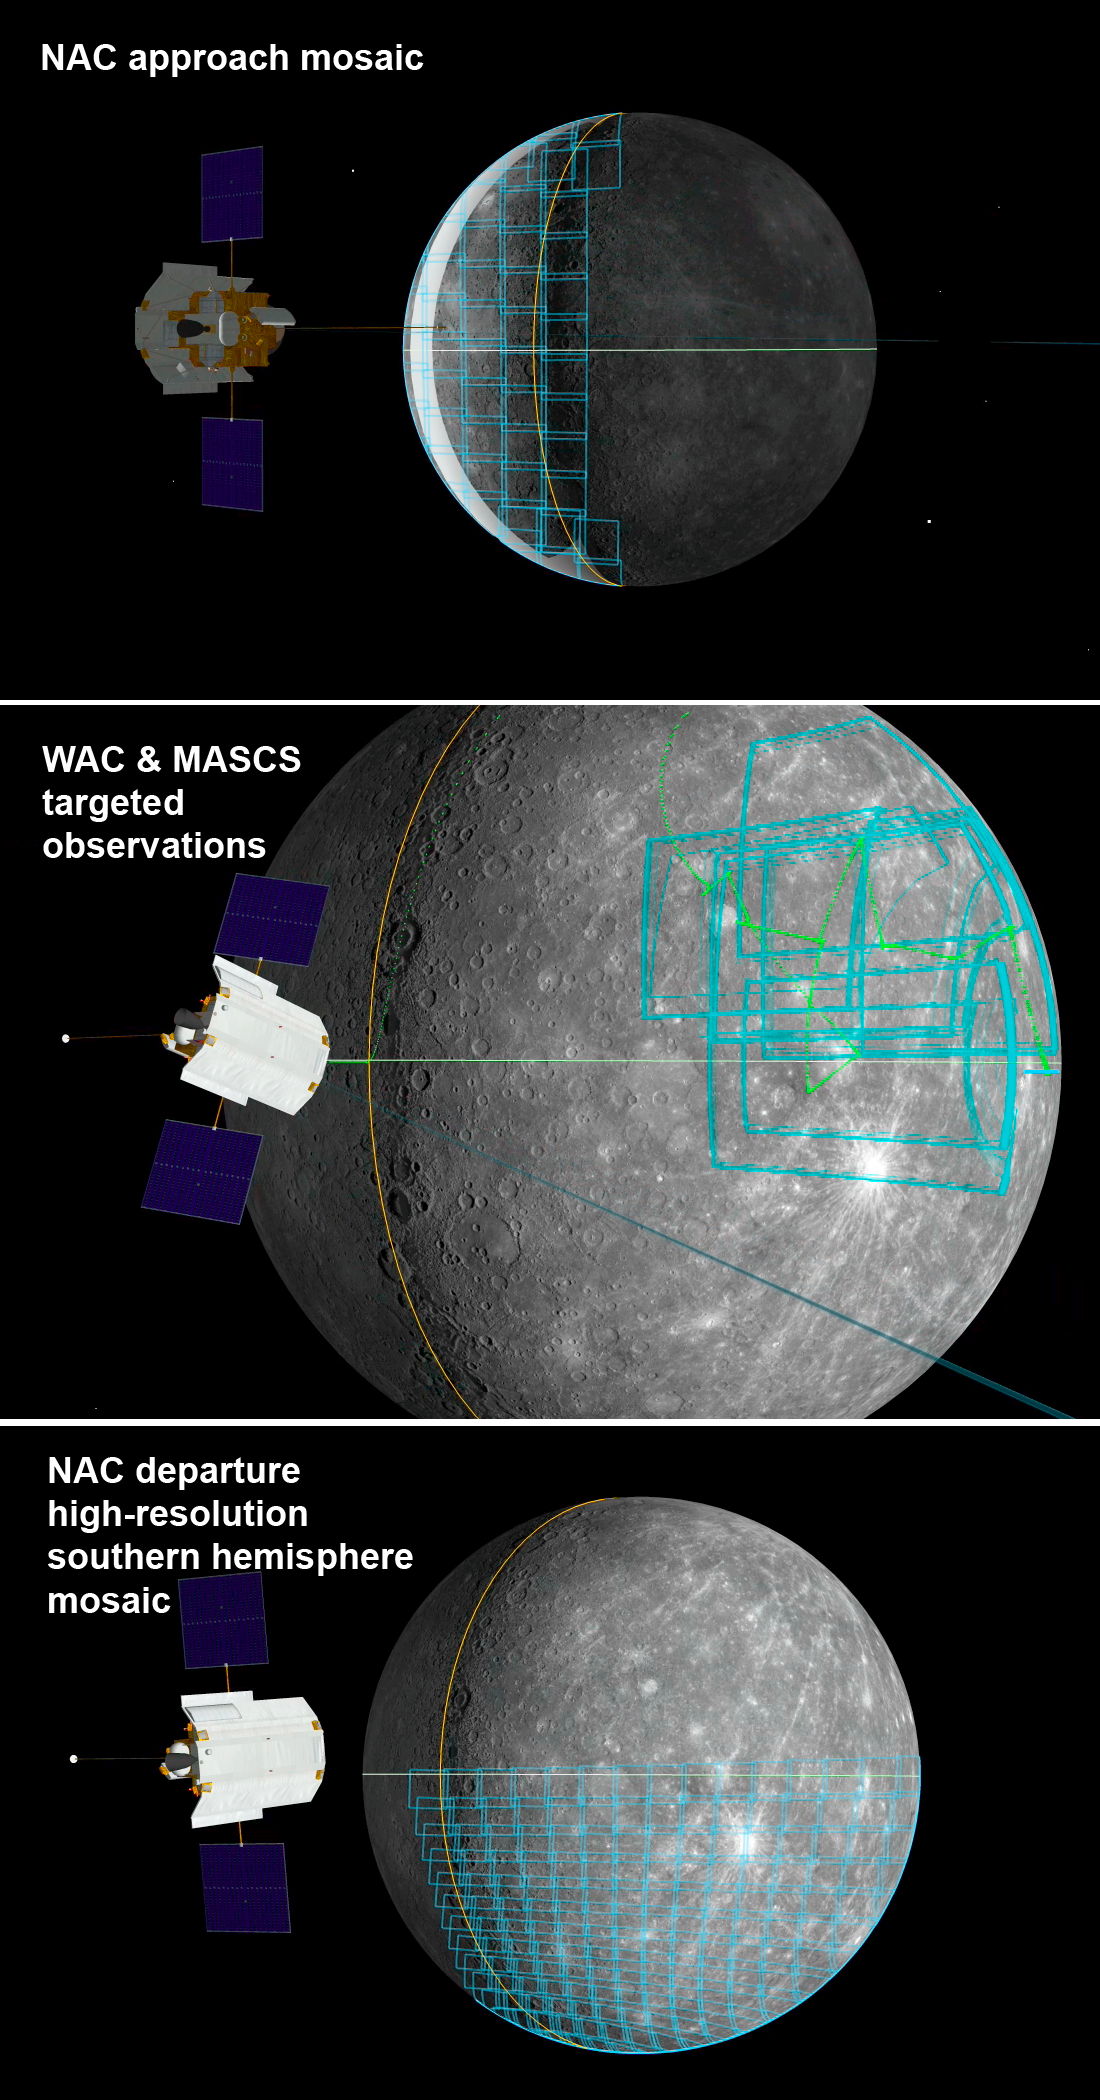

On Target for Mercury Flyby 3 – Two Weeks To Go!

Two weeks from today, the MESSENGER spacecraft will pass 228 kilometer (142 miles) above Mercury’s surface for the mission’s mission’s third flyby of the Solar System’s innermost planet. The MESSENGER team has been working on the flyby observation plans for months. Three of the highlights for MDIS include:

NAC approach mosaic. This mosaic will provide the first close-up images of a portion of Mercury’s surface by spacecraft. (That portion of the surface appears as a featureless white strip near the limb of the planet in the top image.)WAC and MASCS targeted observations. Unlike the neatly arranged rows and columns of most MDIS mosaics, for these observations WAC images in 11 color filters will be acquired as MASCS collects high-quality spectral measurements of specific targets of interest. Visit this page to learn more about these targeted observations.NAC departure high-resolution southern hemisphere mosaic. This large 15-column by 13-row mosaic will provide new detail for an area of Mercury’s surface in the southern hemisphere and will be complementary to a high-resolution mosaic of the northern hemisphere obtained during Mercury flyby 2
Date Acquired: September 29, 2009
Instrument: Narrow Angle Camera (NAC) and Wide Angle Camera (WAC) of the Mercury
Scale: Mercury’s diameter is 4880 kilometers (3030 miles)

These images are from MESSENGER, a NASA Discovery mission to conduct the first orbital study of the innermost planet, Mercury. For information regarding the use of images, see the MESSENGER image use policy.

Credit: NASA/Johns Hopkins University Applied Physics Laboratory/Carnegie Institution of Washington